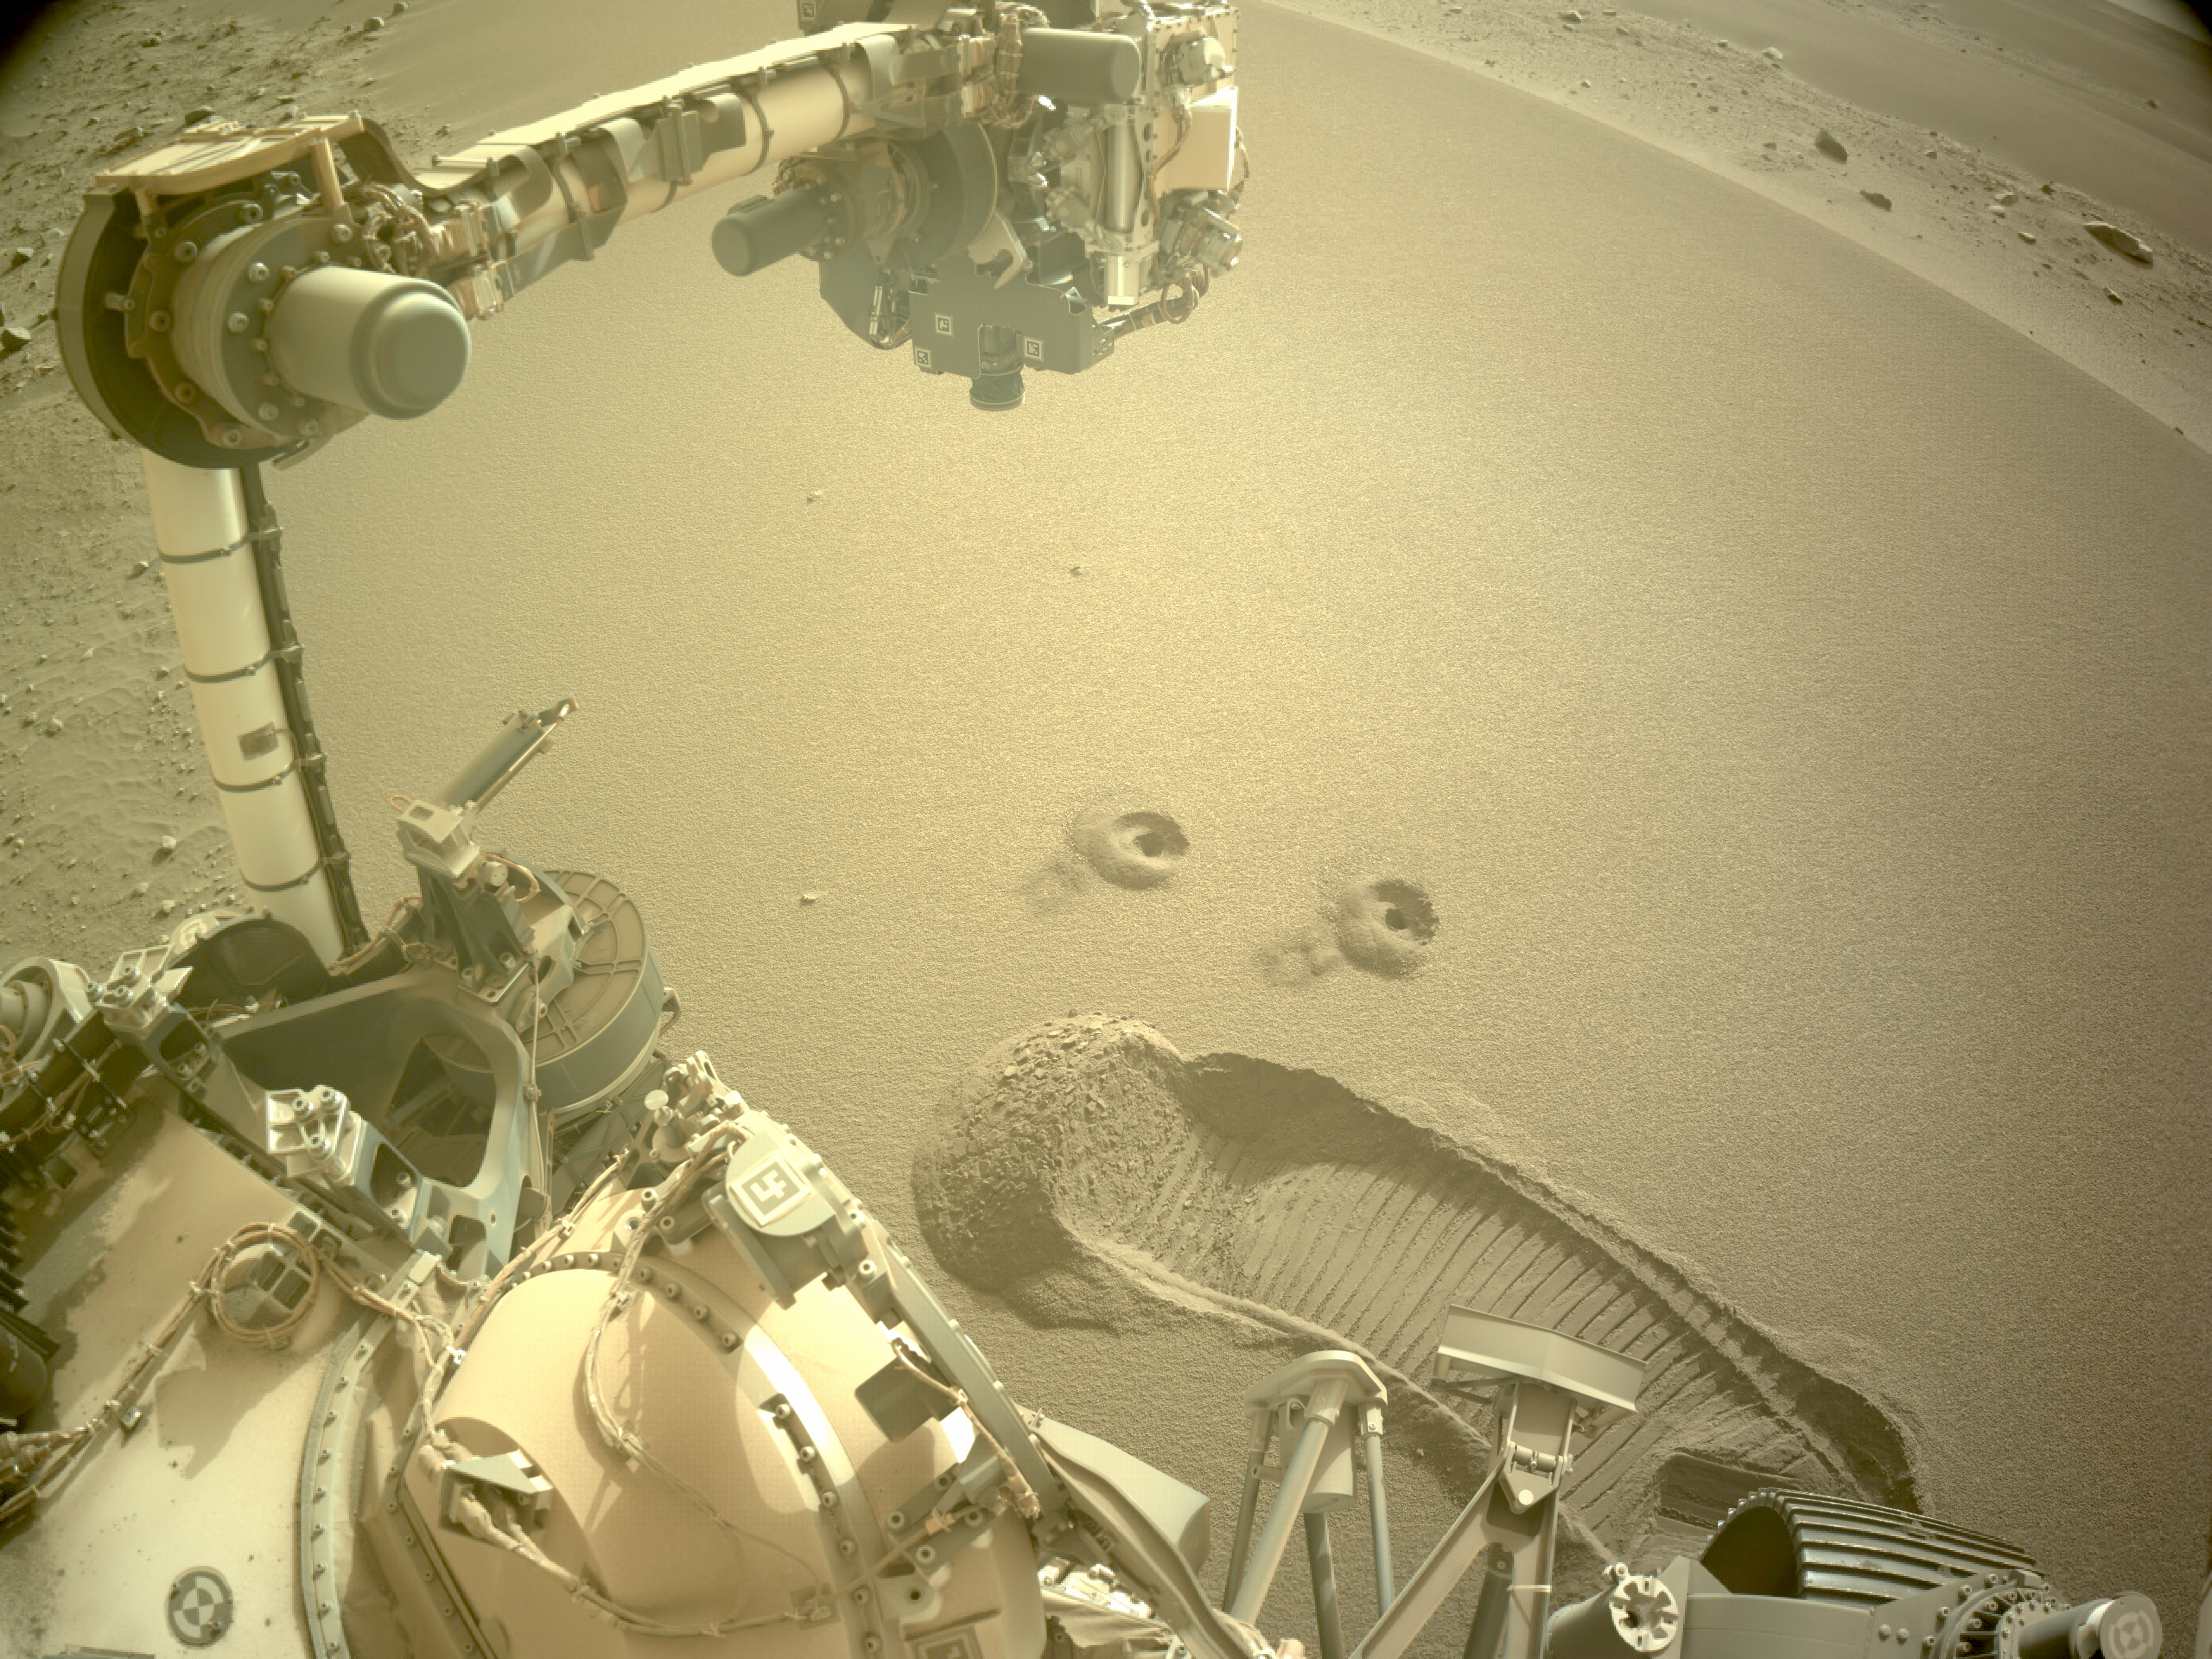

Perseverance’s First 2 Regolith Samples

NASA’s Perseverance Mars rover snagged two samples of regolith – broken rock and dust – on Dec. 2 and 6, 2022. This set of images, taken by the rover’s left navigation camera, shows Perseverance’s robotic arm over the two holes left after the samples were collected.

The samples were taken in Mars’ Jezero Crater from a pile of wind-blown sand and dust called a “mega-ripple” – a feature similar to but smaller than a dune. One of the two regolith samples will be considered for deposit on the Martian surface this month as part of the Mars Sample Return campaign.

Studying regolith with powerful lab equipment back on Earth will allow scientists to better understand the processes that have shaped the surface of Mars and help engineers design future missions as well as equipment used by future Martian astronauts.

A key objective for Perseverance’s mission on Mars is astrobiology, including the search for signs of ancient microbial life. The rover will characterize the planet’s geology and past climate, pave the way for human exploration of the Red Planet, and be the first mission to collect and cache Martian rock and regolith.

Subsequent NASA missions, in cooperation with ESA (European Space Agency), would send spacecraft to Mars to collect these sealed samples from the surface and return them to Earth for in-depth analysis.

The Mars 2020 Perseverance mission is part of NASA’s Moon to Mars exploration approach, which includes Artemis missions to the Moon that will help prepare for human exploration of the Red Planet.

NASA’s Jet Propulsion Laboratory, which is managed for the agency by Caltech in Pasadena, California, built and manages operations of the Perseverance rover.

Credit: NASA/JPL-Caltech